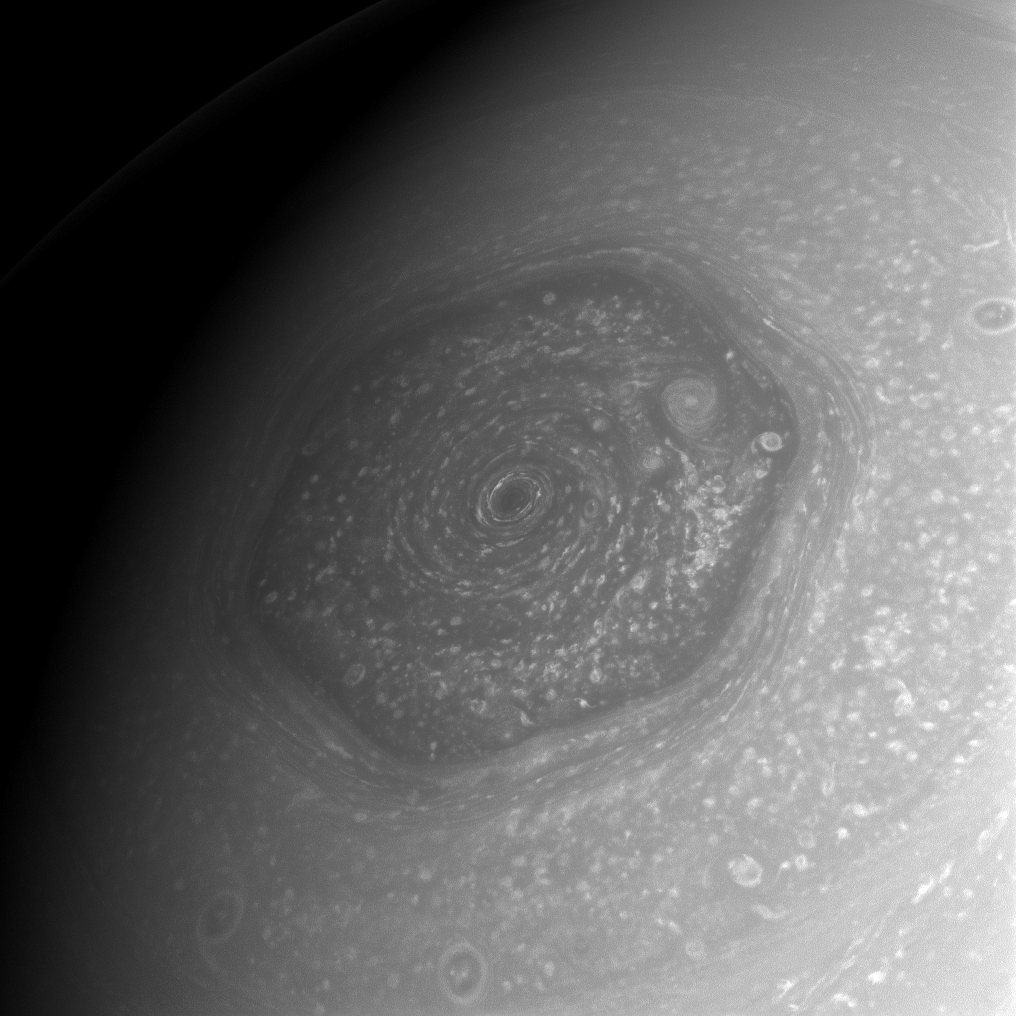

Stormy North

The weather forecast for Saturn’s north pole: storms. Lots and lots of storms. Here, the area within Saturn’s north polar hexagon is shown to contain myriad storms of various sizes, not the least of which is the remarkable and imposing vortex situated over the planet’s north pole.

The north polar hexagon was first observed by Voyager. To see more of the hexagon, see PIA10486 and PIA11682.

This view is centered on Saturn’s north pole. North is up and rotated 33 degrees to the left. The image was taken with the Cassini spacecraft wide-angle camera on June 14, 2013 using a spectral filter sensitive to wavelengths of near-infrared light centered at 752 nanometers.

The view was obtained at a distance of approximately 476,000 miles (766,000 kilometers) from Saturn and at a Sun-Saturn-spacecraft, or phase, angle of 45 degrees. Image scale is 26 miles (42 kilometers) per pixel.

The Cassini-Huygens mission is a cooperative project of NASA, the European Space Agency and the Italian Space Agency. The Jet Propulsion Laboratory, a division of the California Institute of Technology in Pasadena, manages the mission for NASA’s Science Mission Directorate, Washington, D.C. The Cassini orbiter and its two onboard cameras were designed, developed and assembled at JPL. The imaging operations center is based at the Space Science Institute in Boulder, Colo.

Credit: NASA/JPL-Caltech/Space Science Institute